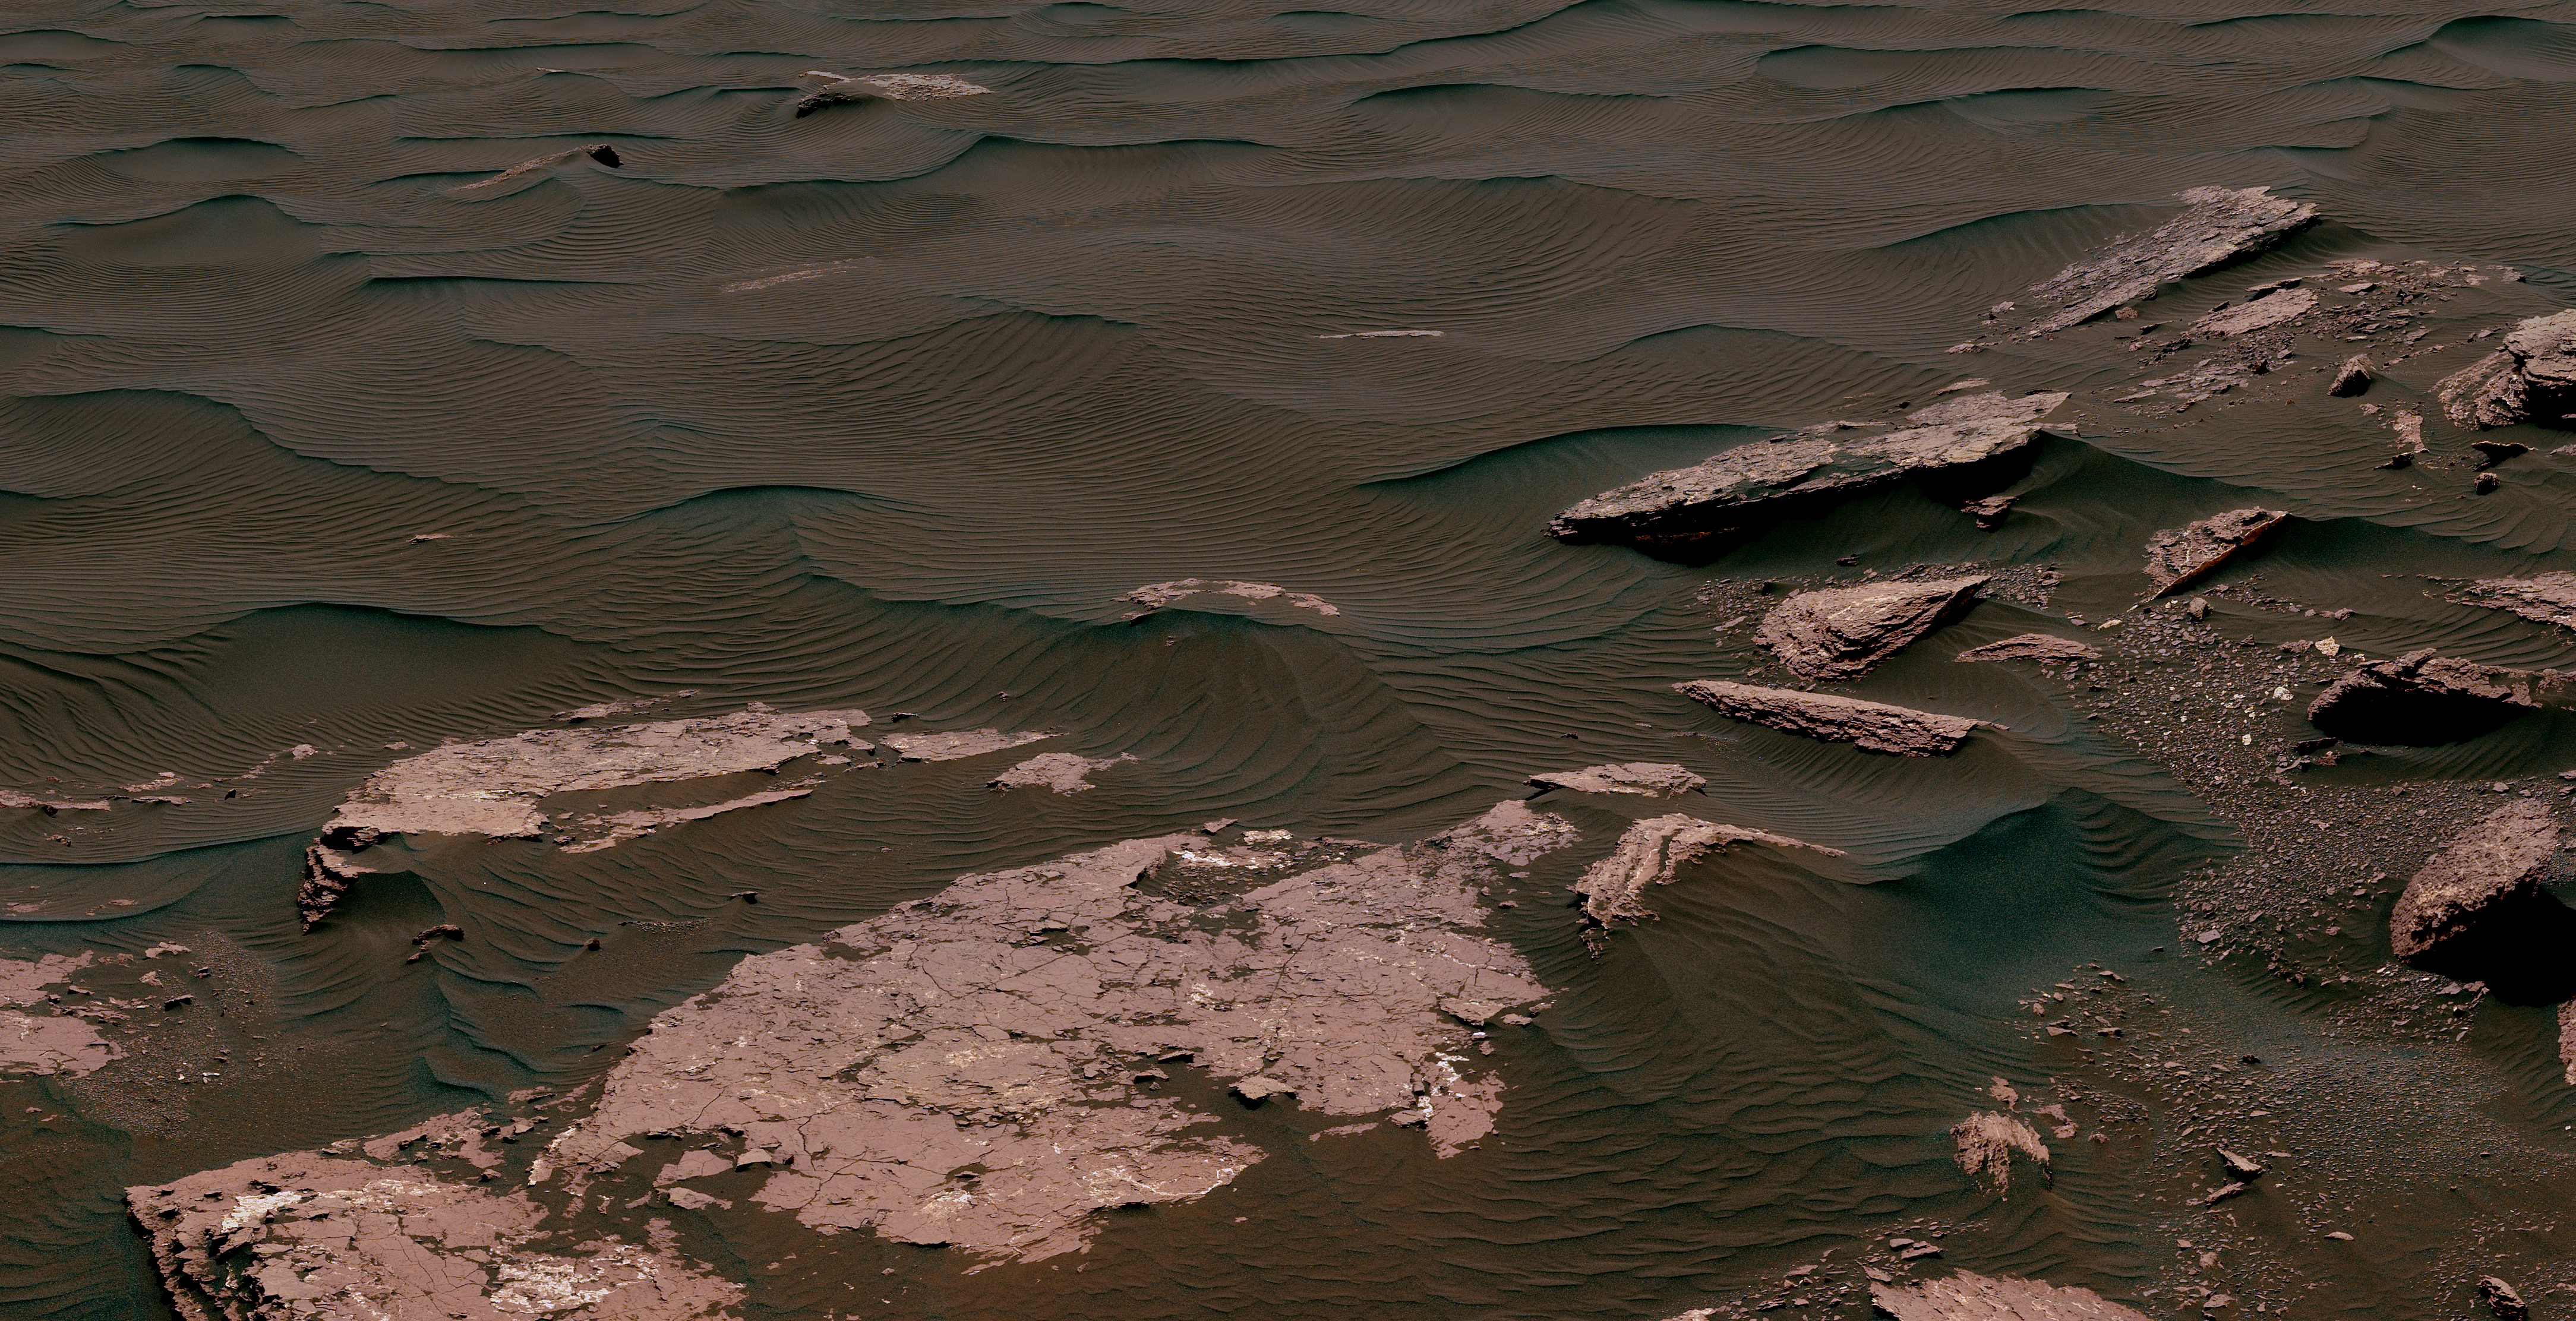

Textures Where Curiosity Rover Studied a Martian Dune

This view from the Mast Camera (Mastcam) on NASA’s Curiosity Mars rover shows two scales of ripples, plus other textures, in an area where the mission examined a linear-shaped dune in the Bagnold dune field on lower Mount Sharp.

The scene is an excerpt from a 360-degree panorama acquired on March 24 and March 25, 2017, (PST) during the 1,647th Martian day, or sol, of Curiosity’s work on Mars, at a location called “Ogunquit Beach.”

Crests of the longer ripples visible in the dark sand of the dune are several feet (a few meters) apart. This medium-scale feature in active sand dunes on Mars was one of Curiosity’s findings at the crescent-shaped dunes that the rover examined in late 2015 and early 2016. Ripples that scale are not seen on Earth’s sand dunes. Overlaid on those ripples are much smaller ripples, with crests about ten times closer together.

Textures of the local bedrock in the foreground — part of the Murray formation that originated as lakebed sediments — and of gravel-covered ground (at right) are also visible. The image has been white-balanced so that the colors of the colors of the rock and sand materials resemble how they would appear under daytime lighting conditions on Earth.

NASA’s Jet Propulsion Laboratory, a division of the California Institute of Technology, Pasadena, manages the Mars Science Laboratory Project for NASA’s Science Mission Directorate, Washington. JPL designed and built the project’s Curiosity rover. Malin Space Science Systems, San Diego, built and operates the rover’s Mastcam.

Credit: NASA/JPL-Caltech/MSSS